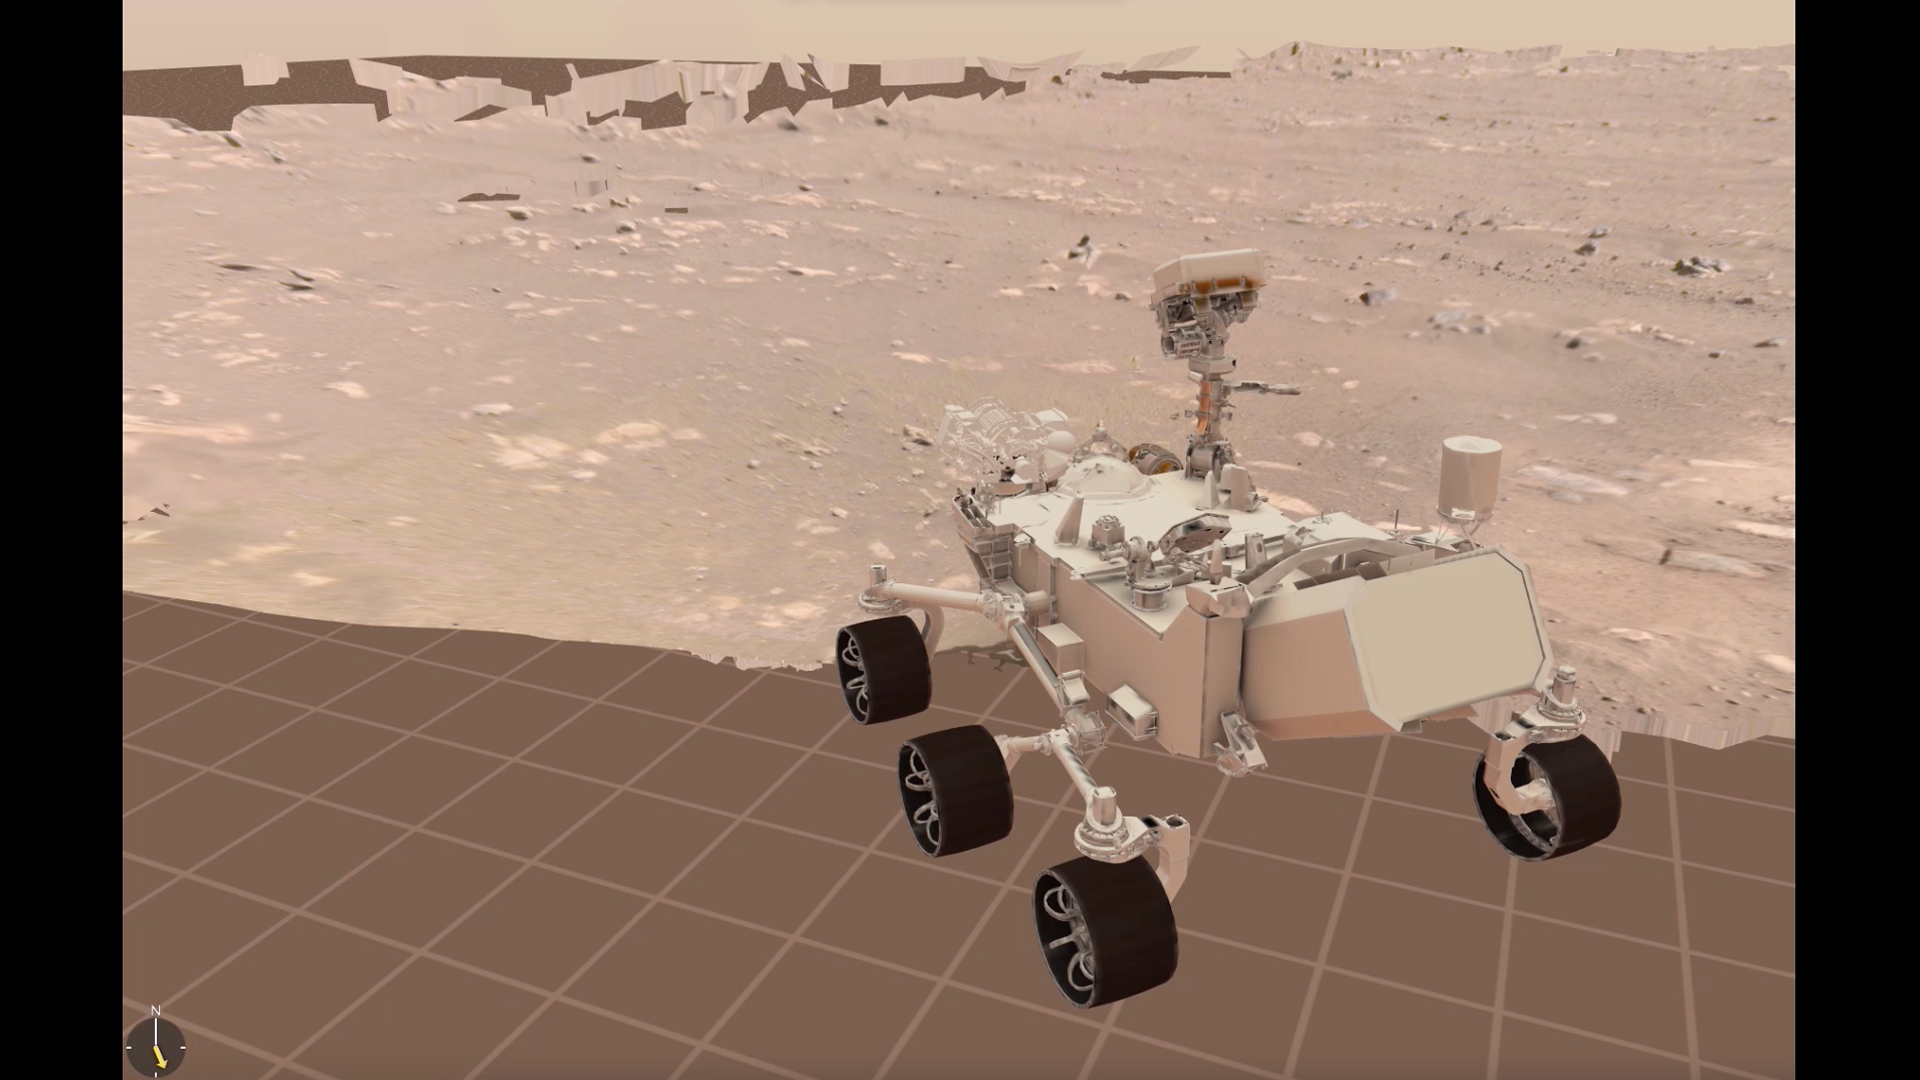

Perseverance Drive Visualization

Engineers at NASA’s Jet Propulsion Laboratory driving the agency’s Perseverance rover use visualization software to plan how the rover moves around on Mars. This clip from their visualization shows the rover’s first drive on March 4, 2021.

A key objective for Perseverance’s mission on Mars is astrobiology, including the search for signs of ancient microbial life. The rover will characterize the planet’s geology and past climate, pave the way for human exploration of the Red Planet, and be the first mission to collect and cache Martian rock and regolith (broken rock and dust).

Subsequent NASA missions, in cooperation with ESA (European Space Agency), would send spacecraft to Mars to collect these sealed samples from the surface and return them to Earth for in-depth analysis.

The Mars 2020 Perseverance mission is part of NASA’s Moon to Mars exploration approach, which includes Artemis missions to the Moon that will help prepare for human exploration of the Red Planet.

NASA’s Jet Propulsion Laboratory, which is managed for NASA by Caltech in Pasadena, California, built and manages operations of the Perseverance rover.

Credit: NASA/JPL-Caltech